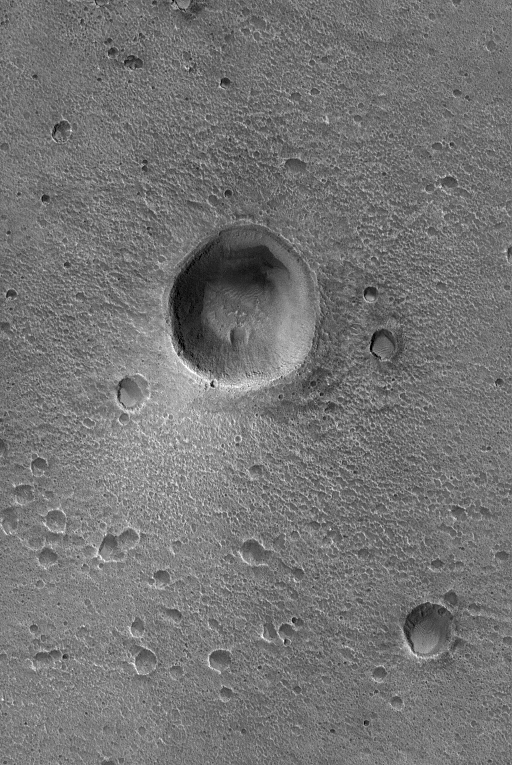

Crater in Acidalia

This Mars Global Surveyor (MGS) Orbiter Camera (MOC) image shows an impact crater and associated bright wind streak in Acidalia Planitia. Dozens of smaller craters dot the scene.

Location near: 33.6°N, 25.0°W
Image width: ~3.0 km (~1.9 mi)
Illumination from: lower left
Season: Northern Summer

Credit: NASA/JPL/Malin Space Science Systems